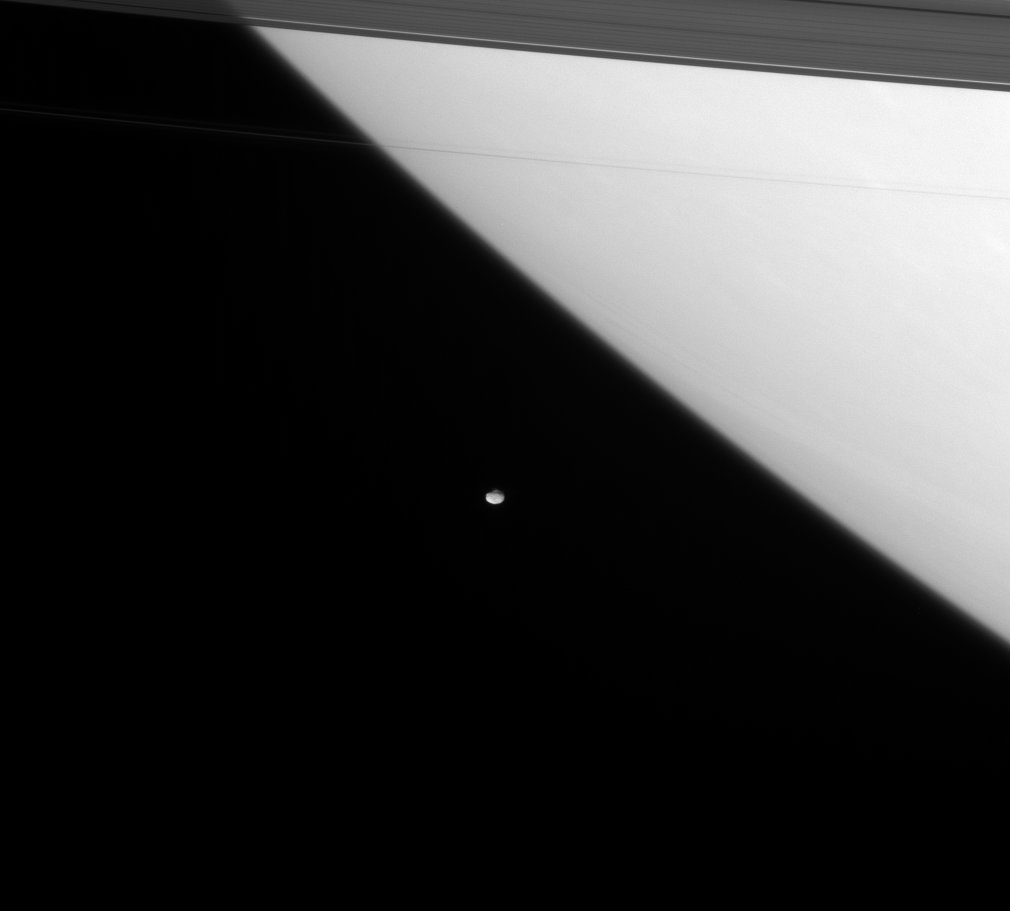

Pebble in a Pond

The Cassini spacecraft provides a window on the awesome scale of the Saturn system, with the giant planet dominating one of its smaller satellites.

Orbiting here, just outside the main ring system, is Janus (181 kilometers, or 113 miles across).

This view looks toward the unilluminated side of the rings from about 16 degrees above the ringplane. The image was taken in visible light with the Cassini spacecraft narrow-angle camera on Feb. 13, 2008. The view was obtained at a distance of approximately 1.6 million kilometers (1 million miles) from Janus and 1.8 million kilometers (1.1 million miles) from Saturn. Image scale is 10 kilometers (6 miles) per pixel on Janus.

The Cassini-Huygens mission is a cooperative project of NASA, the European Space Agency and the Italian Space Agency. The Jet Propulsion Laboratory, a division of the California Institute of Technology in Pasadena, manages the mission for NASA’s Science Mission Directorate, Washington, D.C. The Cassini orbiter and its two onboard cameras were designed, developed and assembled at JPL. The imaging operations center is based at the Space Science Institute in Boulder, Colo.

Credit: NASA/JPL/Space Science Institute